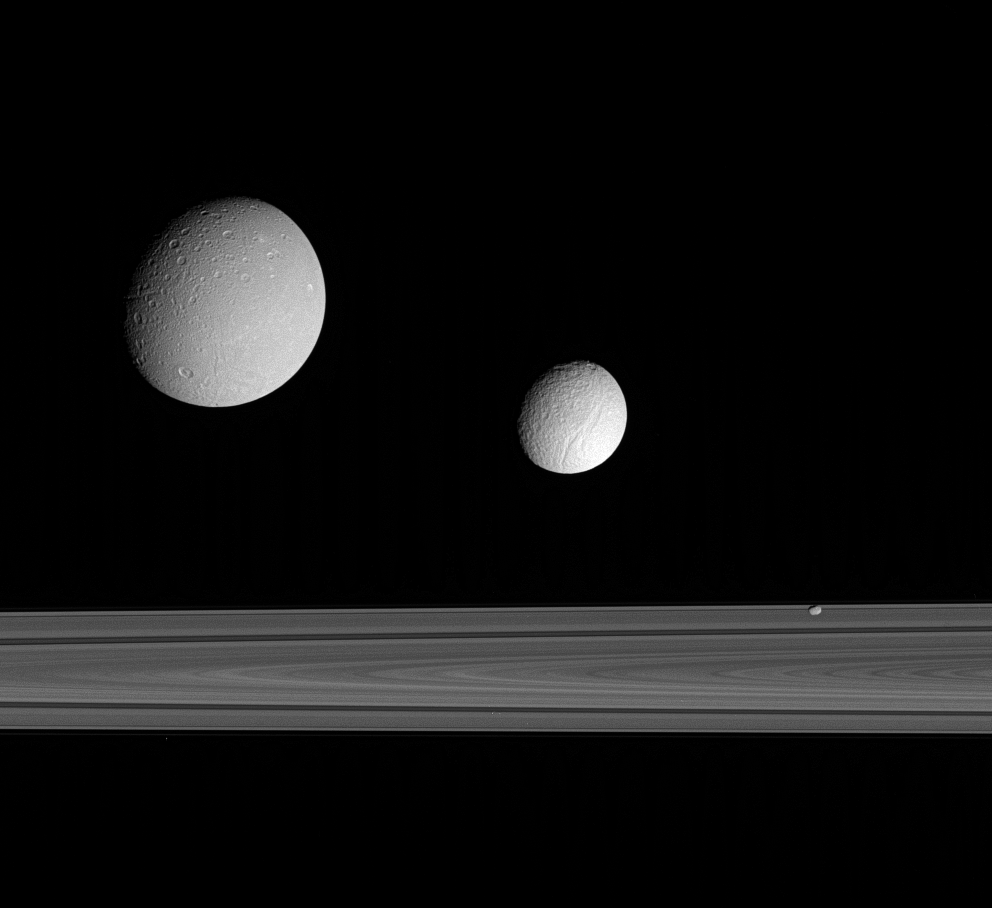

Satellite Trio

This excellent grouping of three moons — Dione, Tethys and Pandora — near the rings provides a sampling of the diversity of worlds that exists in Saturn’s realm.

A 330-kilometer-wide (205 mile) impact basin can be seen near the bottom right on Dione (at left). Ithaca Chasma and the region imaged during the Cassini spacecraft’s Sept. 24, 2005, flyby can be seen on Tethys (middle). Little Pandora makes a good showing here as well, displaying a hint of surface detail.

Tethys is on the far side of the rings in this view; Dione and Pandora are much nearer to the Cassini spacecraft.

Dione is 1,126 kilometers (700 miles) across. Tethys is 1,071 kilometers (665 miles) across and Pandora is 84 kilometers (52 miles) across.

This image was taken in visible blue light with the Cassini spacecraft narrow-angle camera on Sept. 22, 2005, at a distance of approximately 1.2 million kilometers (800,000 miles) from Saturn. The image scale is about 5 kilometers (3 miles) per pixel on Dione and Pandora and 9 kilometers (6 miles) per pixel on Tethys.

The Cassini-Huygens mission is a cooperative project of NASA, the European Space Agency and the Italian Space Agency. The Jet Propulsion Laboratory, a division of the California Institute of Technology in Pasadena, manages the mission for NASA’s Science Mission Directorate, Washington, D.C. The Cassini orbiter and its two onboard cameras were designed, developed and assembled at JPL. The imaging operations center is based at the Space Science Institute in Boulder, Colo.

Credit: NASA/JPL/Space Science Institute